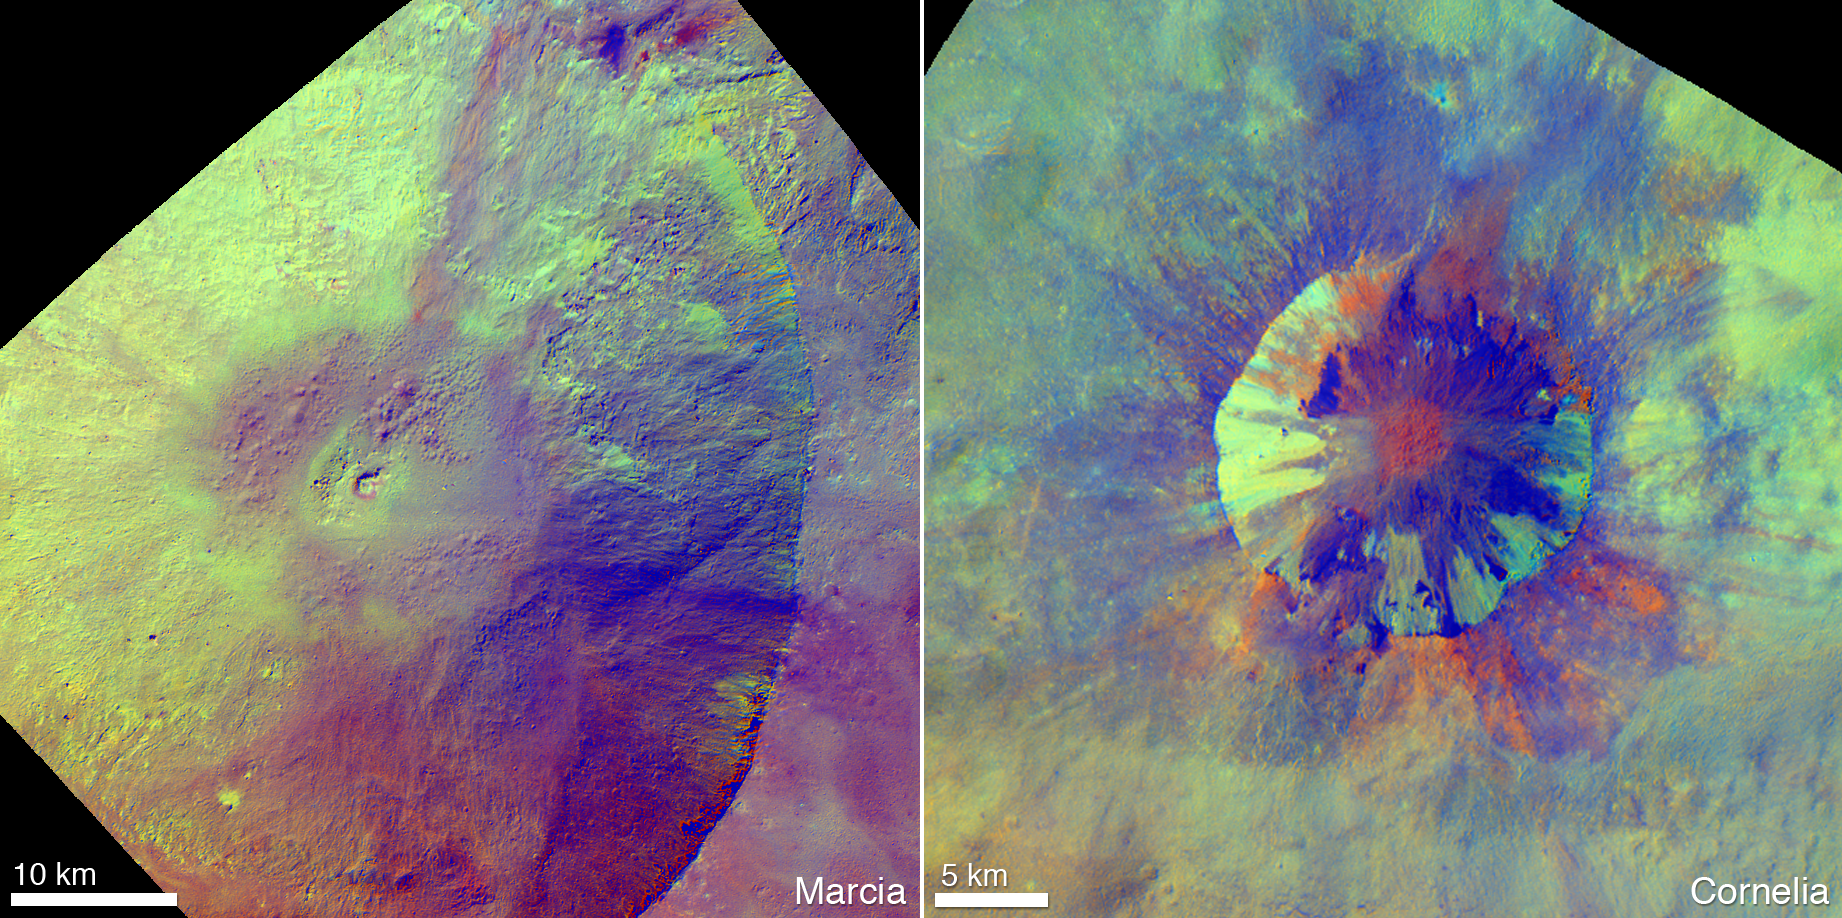

Pitted Terrain in Color

These enhanced-color views from NASA’s Dawn mission show an unusual “pitted terrain” on the floors of the craters named Marcia (left) and Cornelia (right) on the giant asteroid Vesta. The views show that the physical properties or composition of the material in which these pits form is different from crater to crater.

Scientists assigned specific ratios of wavelengths of reflected light to different colors to show variations in the minerals on the surface. In this color scheme, green areas indicate areas that are primarily composed of silicate minerals rich in magnesium and iron. Red and blue areas indicate the relative predominance of bluer wavelengths compared to redder wavelengths, which arises from differences in composition, grain size or space weathering. Blue regions appear to have a higher component of the hydrated, carbon-rich material deposited on Vesta’s surface.

Scientists think low-speed collisions with carbon-rich meteorites left hydrated minerals on Vesta’s surface. It is thought that heat generated during later, high-speed collisions with asteroid belt rocks released water that was previously bound within the hydrated minerals. This water is thought to have explosively degassed into space, leaving behind pothole-like depressions as it escaped.

Dawn’s mission to Vesta and Ceres is managed by JPL for NASA’s Science Mission Directorate in Washington. JPL is a division of the California Institute of Technology in Pasadena. Dawn is a project of the directorate’s Discovery Program, managed by NASA’s Marshall Space Flight Center in Huntsville, Ala. UCLA is responsible for overall Dawn mission science. Orbital Sciences Corp. in Dulles, Va., designed and built the spacecraft. The gamma ray and neutron detector instrument was built by Los Alamos National Laboratory, N.M., and is operated by the Planetary Science Institute, Tucson, Ariz.

Credit: NASA/JPL-Caltech/UCLA/MPS/DLR/IDA/JHUAPL